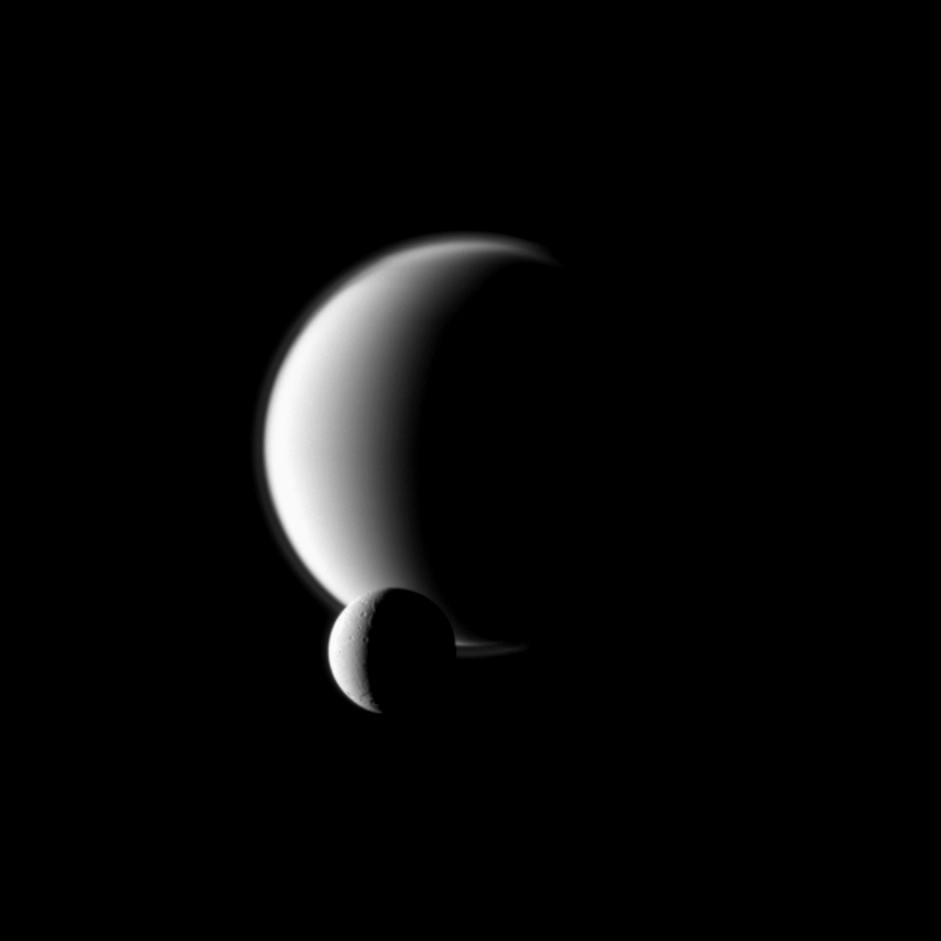

Before Hazy Titan

Saturn’s moon Dione passes in front of the larger moon Titan, as seen from the Cassini spacecraft.

This image is part of a mutual event sequence in which one moon passes close to or in front of another. Such observations help scientists refine their understanding of the orbits of Saturn’s moons. See PIA11692 to watch a movie of a mutual event.

Lit terrain seen here is on the anti-Saturn side of Dione (1,123 kilometers, or 698 miles across) and the leading hemisphere of Titan (5,150 kilometers, or 3,200 miles across).

The image was taken in visible blue light with the Cassini spacecraft narrow-angle camera on March 12, 2010. The view was obtained at a distance of approximately 2.2 million kilometers (1.4 million miles) from Dione and 3.6 million kilometers (2.2 million miles) from Titan. Scale in the original image was 13 kilometers (8 miles) per pixel on Dione and on 21 kilometers (13 miles) per pixel Titan. The image has been magnified by a factor of 1.5 and contrast-enhanced to aid visibility.

The Cassini-Huygens mission is a cooperative project of NASA, the European Space Agency and the Italian Space Agency. The Jet Propulsion Laboratory, a division of the California Institute of Technology in Pasadena, manages the mission for NASA’s Science Mission Directorate, Washington, D.C. The Cassini orbiter and its two onboard cameras were designed, developed and assembled at JPL. The imaging operations center is based at the Space Science Institute in Boulder, Colo.

Credit: NASA/JPL/Space Science Institute